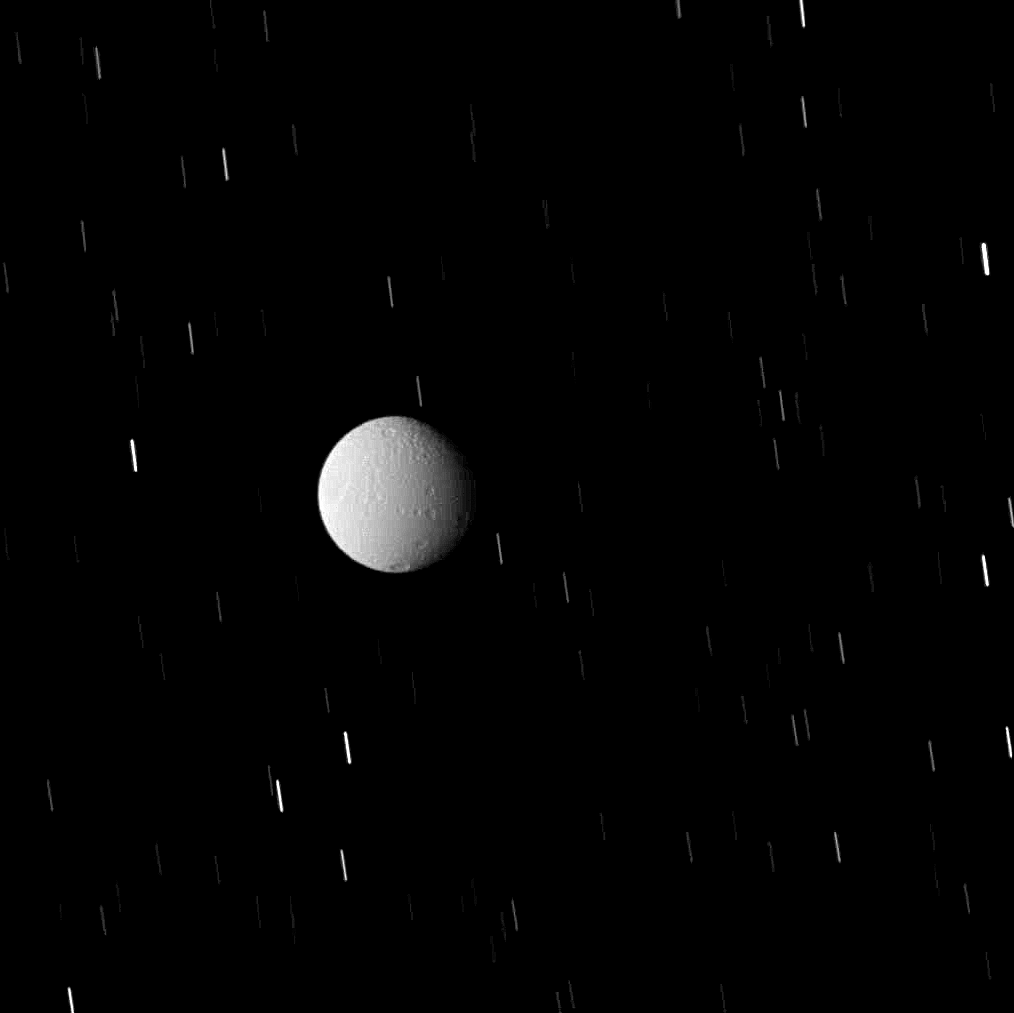

Tethys in Eclipse

Tethys sits within Saturn’s shadow, but not in complete darkness. While in eclipse the moon is illuminated by feeble ringshine reflected from the planet’s night side and by sunlight scattered through the rings.

This is a similar observation to PIA10433. Such images provide confirmation of the spacecraft’s precise pointing for Cassini’s Composite Infrared Spectrometer (CIRS), which measures Tethys’ surface temperature as it responds to the sudden darkness of an eclipse.

Lit terrain seen here is on the Saturn-facing side of Tethys (1,062 kilometers, or 660 miles across). North is up and rotated 12 degrees to the right.

A long exposure time was required in order to image Tethys while it was in shadow, resulting in the background stars’ point-like images being smeared into streaks. Additionally, the image was taken using a compression scheme that reduces the image file size on the spacecraft’s data recorder, resulting in the moon’s pixilated appearance.

The image was taken in visible light with the Cassini spacecraft wide-angle camera on Sept. 25, 2008. The view was obtained at a distance of approximately 113,000 kilometers (70,000 miles) from Tethys. Image scale is 7 kilometers (4 miles) per pixel.

The Cassini-Huygens mission is a cooperative project of NASA, the European Space Agency and the Italian Space Agency. The Jet Propulsion Laboratory, a division of the California Institute of Technology in Pasadena, manages the mission for NASA’s Science Mission Directorate, Washington, D.C. The Cassini orbiter and its two onboard cameras were designed, developed and assembled at JPL. The imaging operations center is based at the Space Science Institute in Boulder, Colo.

Credit: NASA/JPL/Space Science Institute